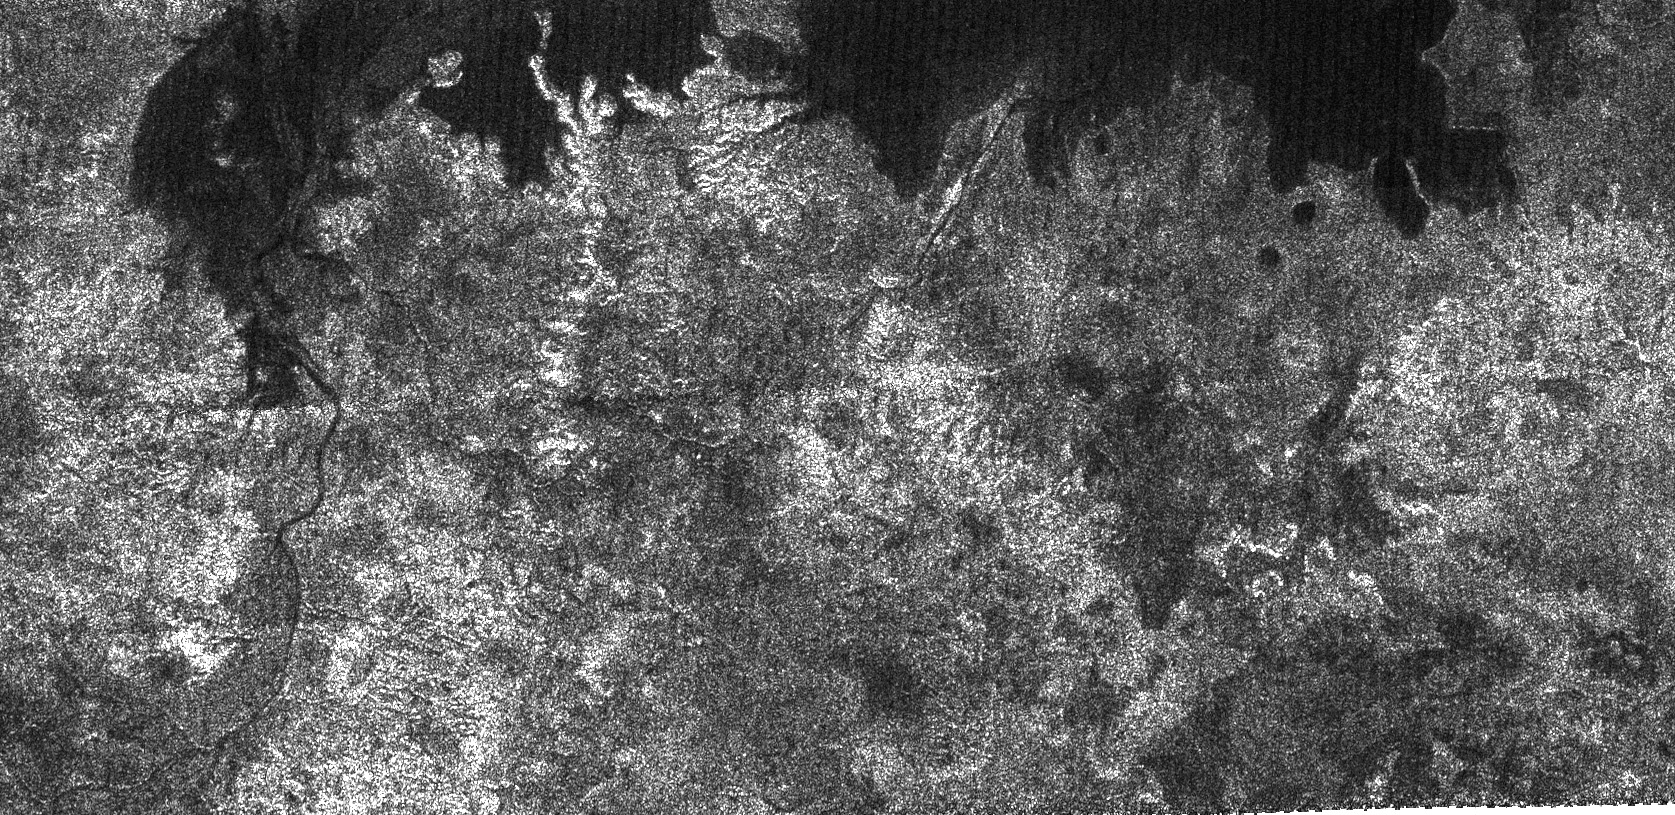

Titan’s Great Lakes?

Using its radar system, the Cassini spacecraft has imaged new lakes on Titan.

The large dark patch seen on this image, at high latitudes surrounding Titan’s north pole, is most likely a hydrocarbon lake. Several dark channels can be seen; the longest one at the left meanders over almost 100 kilometers (62 miles), and appears to drain into the lake. Some dark channels are remarkably straight, suggesting possible faulting in the subsurface. The bright landforms jutting into the lake indicate that old, eroded landforms may have flooded. For a different radar view from the same flyby see PIA01943.

This radar image was acquired by the Cassini radar instrument in synthetic aperture mode on Oct. 9, 2006. The image is centered near 73 degrees north latitude, 343 degrees west longitude, and measures about 300 kilometers by 140 kilometers (190 miles by 90 miles). Smallest details in this image are about 500 meters (1,640 feet) across.

The Cassini-Huygens mission is a cooperative project of NASA, the European Space Agency and the Italian Space Agency. The Jet Propulsion Laboratory, a division of the California Institute of Technology in Pasadena, manages the mission for NASA’s Science Mission Directorate, Washington, D.C. The Cassini orbiter and its two onboard cameras were designed, developed and assembled at JPL. The radar instrument team is based at JPL, working with team members from the United States and several European countries.

Credit: NASA/JPL-Caltech/ASI